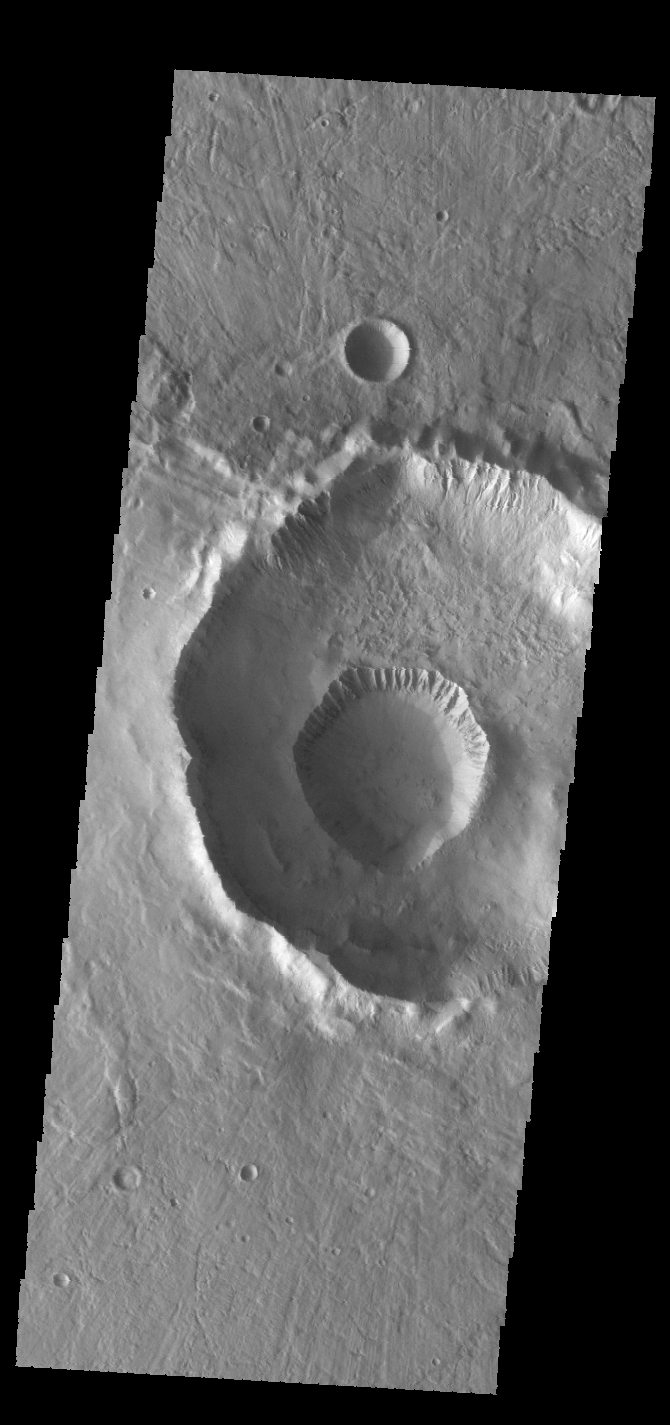

Gasa Crater

The small crater on the floor of the larger crater is called Gasa Crater. Gullies dissect the rims of both craters. These craters are located in Eridania Planitia.

Credit: NASA/JPL-Caltech/ASU